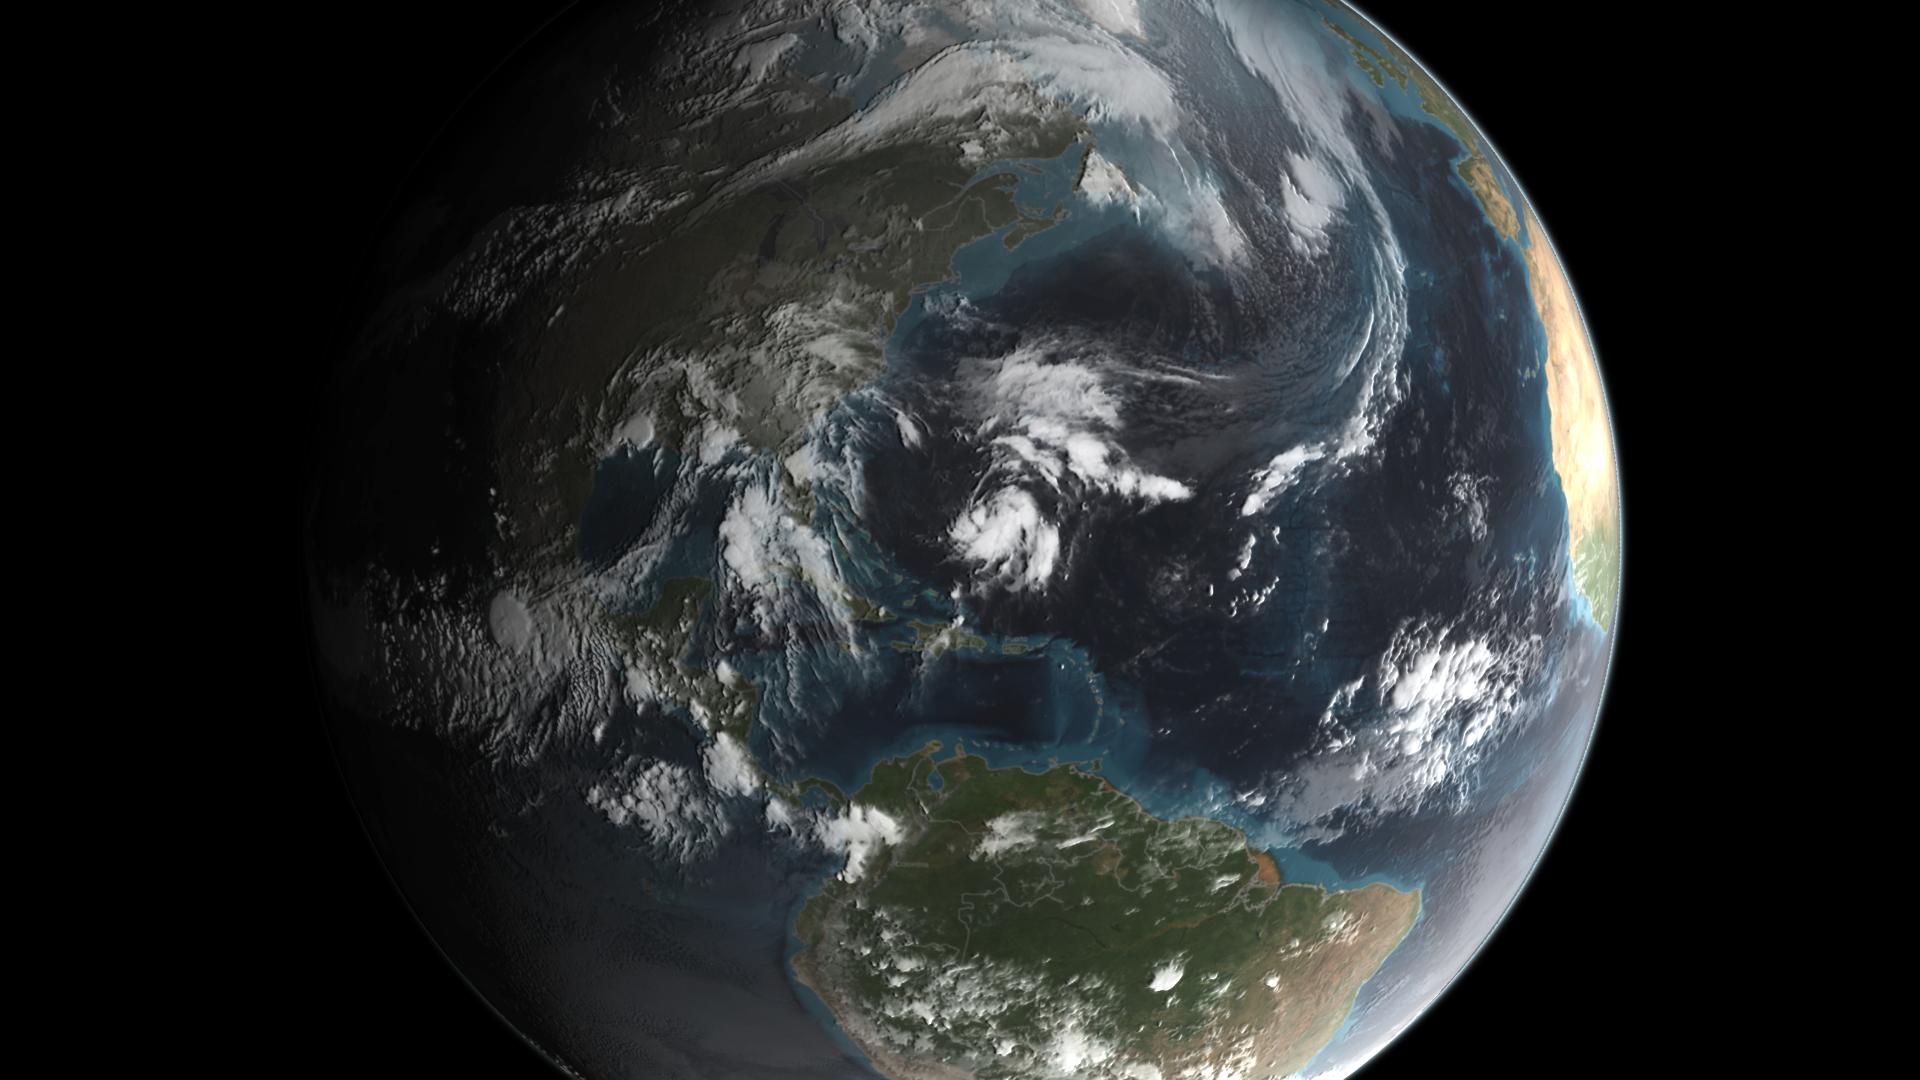

GPM Captures Hurricane Joaquin

Joaquin became a tropical storm Monday evening (EDT) midway between the Bahamas and Bermuda and has now formed into Hurricane Joaquin, the 3rd of the season--the difference is Joaquin could impact the US East Coast. NASA's GPM satellite captured Joaquin Tuesday, September 29th at 21:39 UTC (5:39 pm EDT).

Credit: NASA's Scientific Visualization Studio Data provided by the joint NASA/JAXA GPM mission. Download/read more: svs.gsfc.nasa.gov/cgi-bin/details.cgi?aid=4367